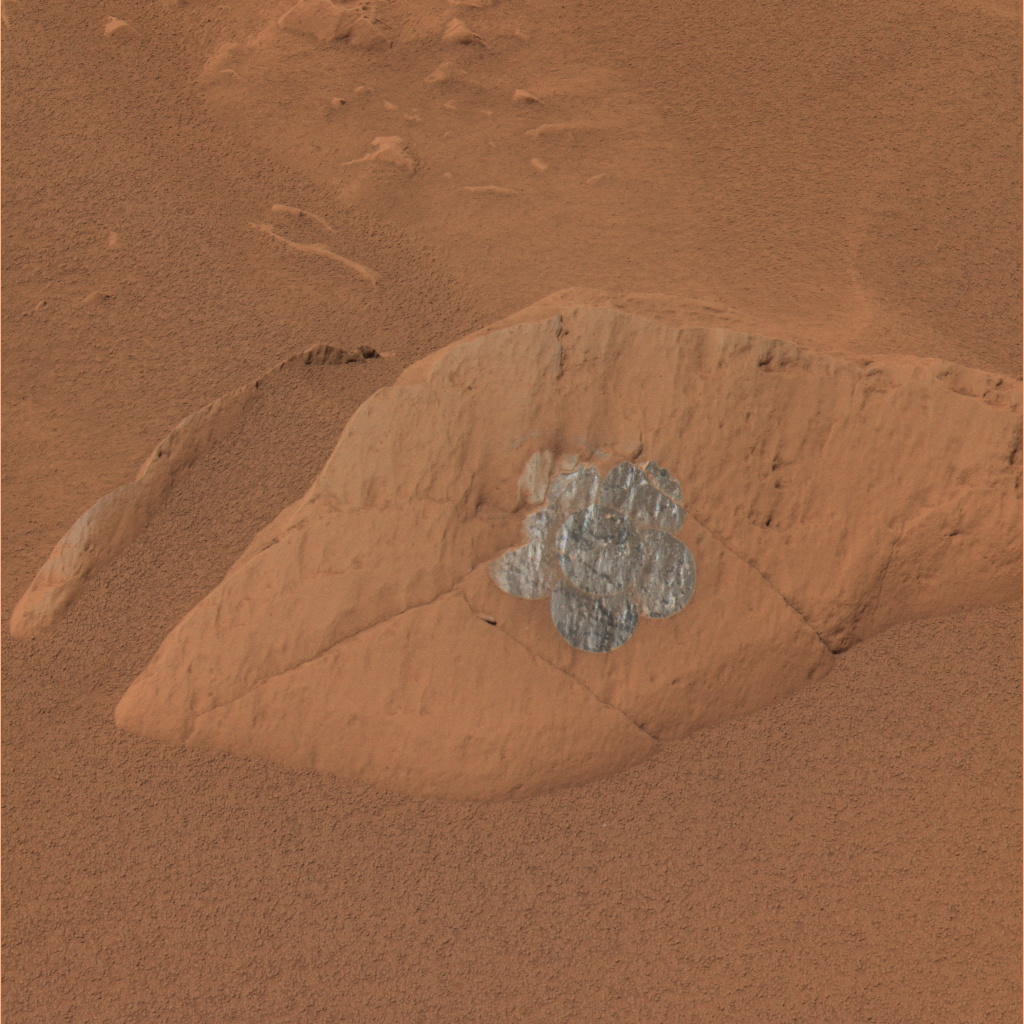

Daisy Found on ‘Route 66’

This composite image from the panoramic camera on NASA’s Mars Exploration Rover Spirit gives an approximately true-color rendering of a daisy-like pattern of brushed circles that Spirit produced on a rock called “Route 66.” Spirit used the rock abrasion tool to complete this 6-position “RAT daisy” on sol 99. It took this image on sol 100, April 14, 2004.

The purpose for these large brushings is to create a large enough patch of treated surface area for the miniature thermal emission spectrometer to analyze. Scientists had previously conducted a brushing like this one on the rock “Mazatzal.” The brushed area of Route 66 looks very different from the brushed area of Mazatzal, leading scientists to think that the rocks although both light in tone actually have different coating types.

Credit: NASA/JPL/Cornell